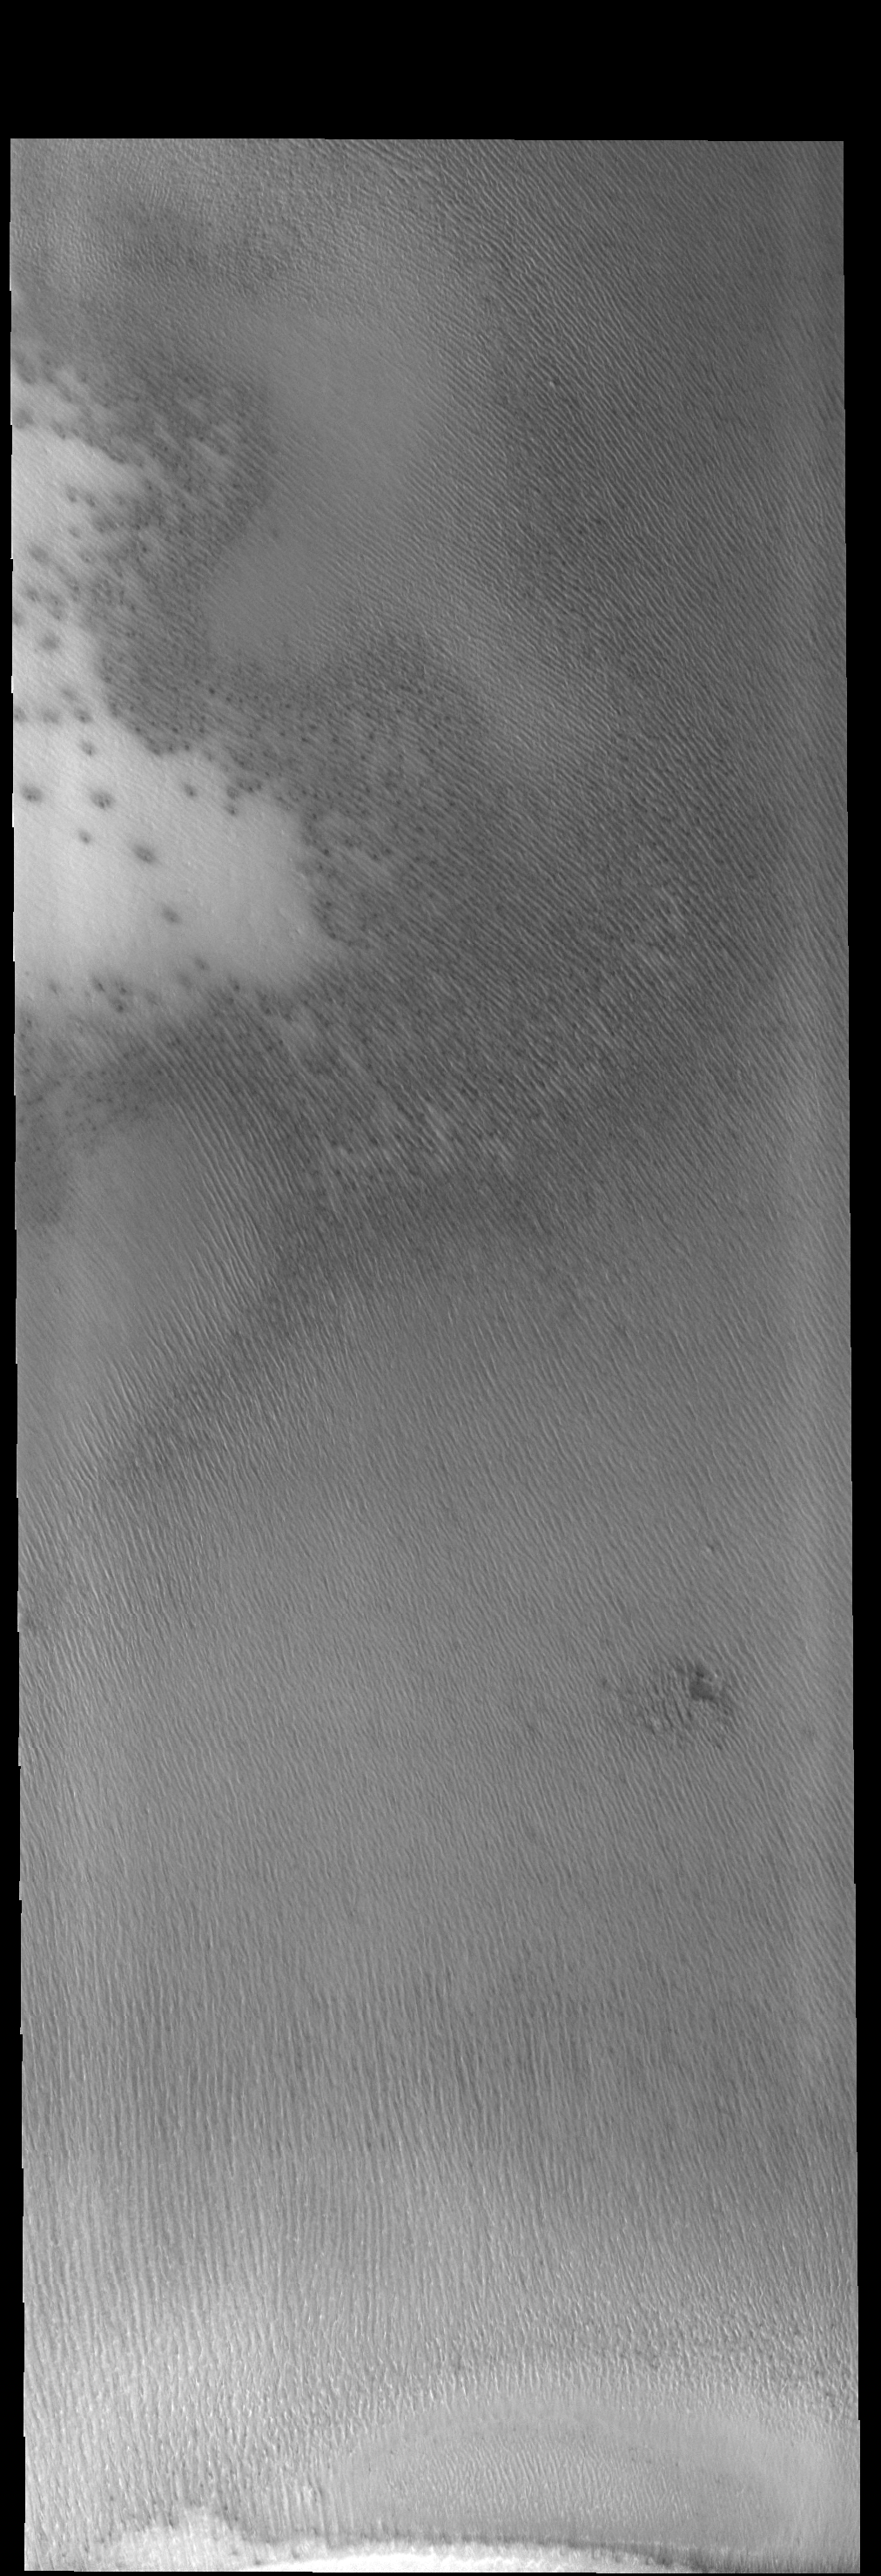

South Polar Textures

While yesterday’s VIS image showed a texture of oval depressions (swiss cheese), today’s VIS image shows a linear surface texture of the south polar cap. This texture is described as looking like a thumbprint.

Credit: NASA/JPL-Caltech/ASU